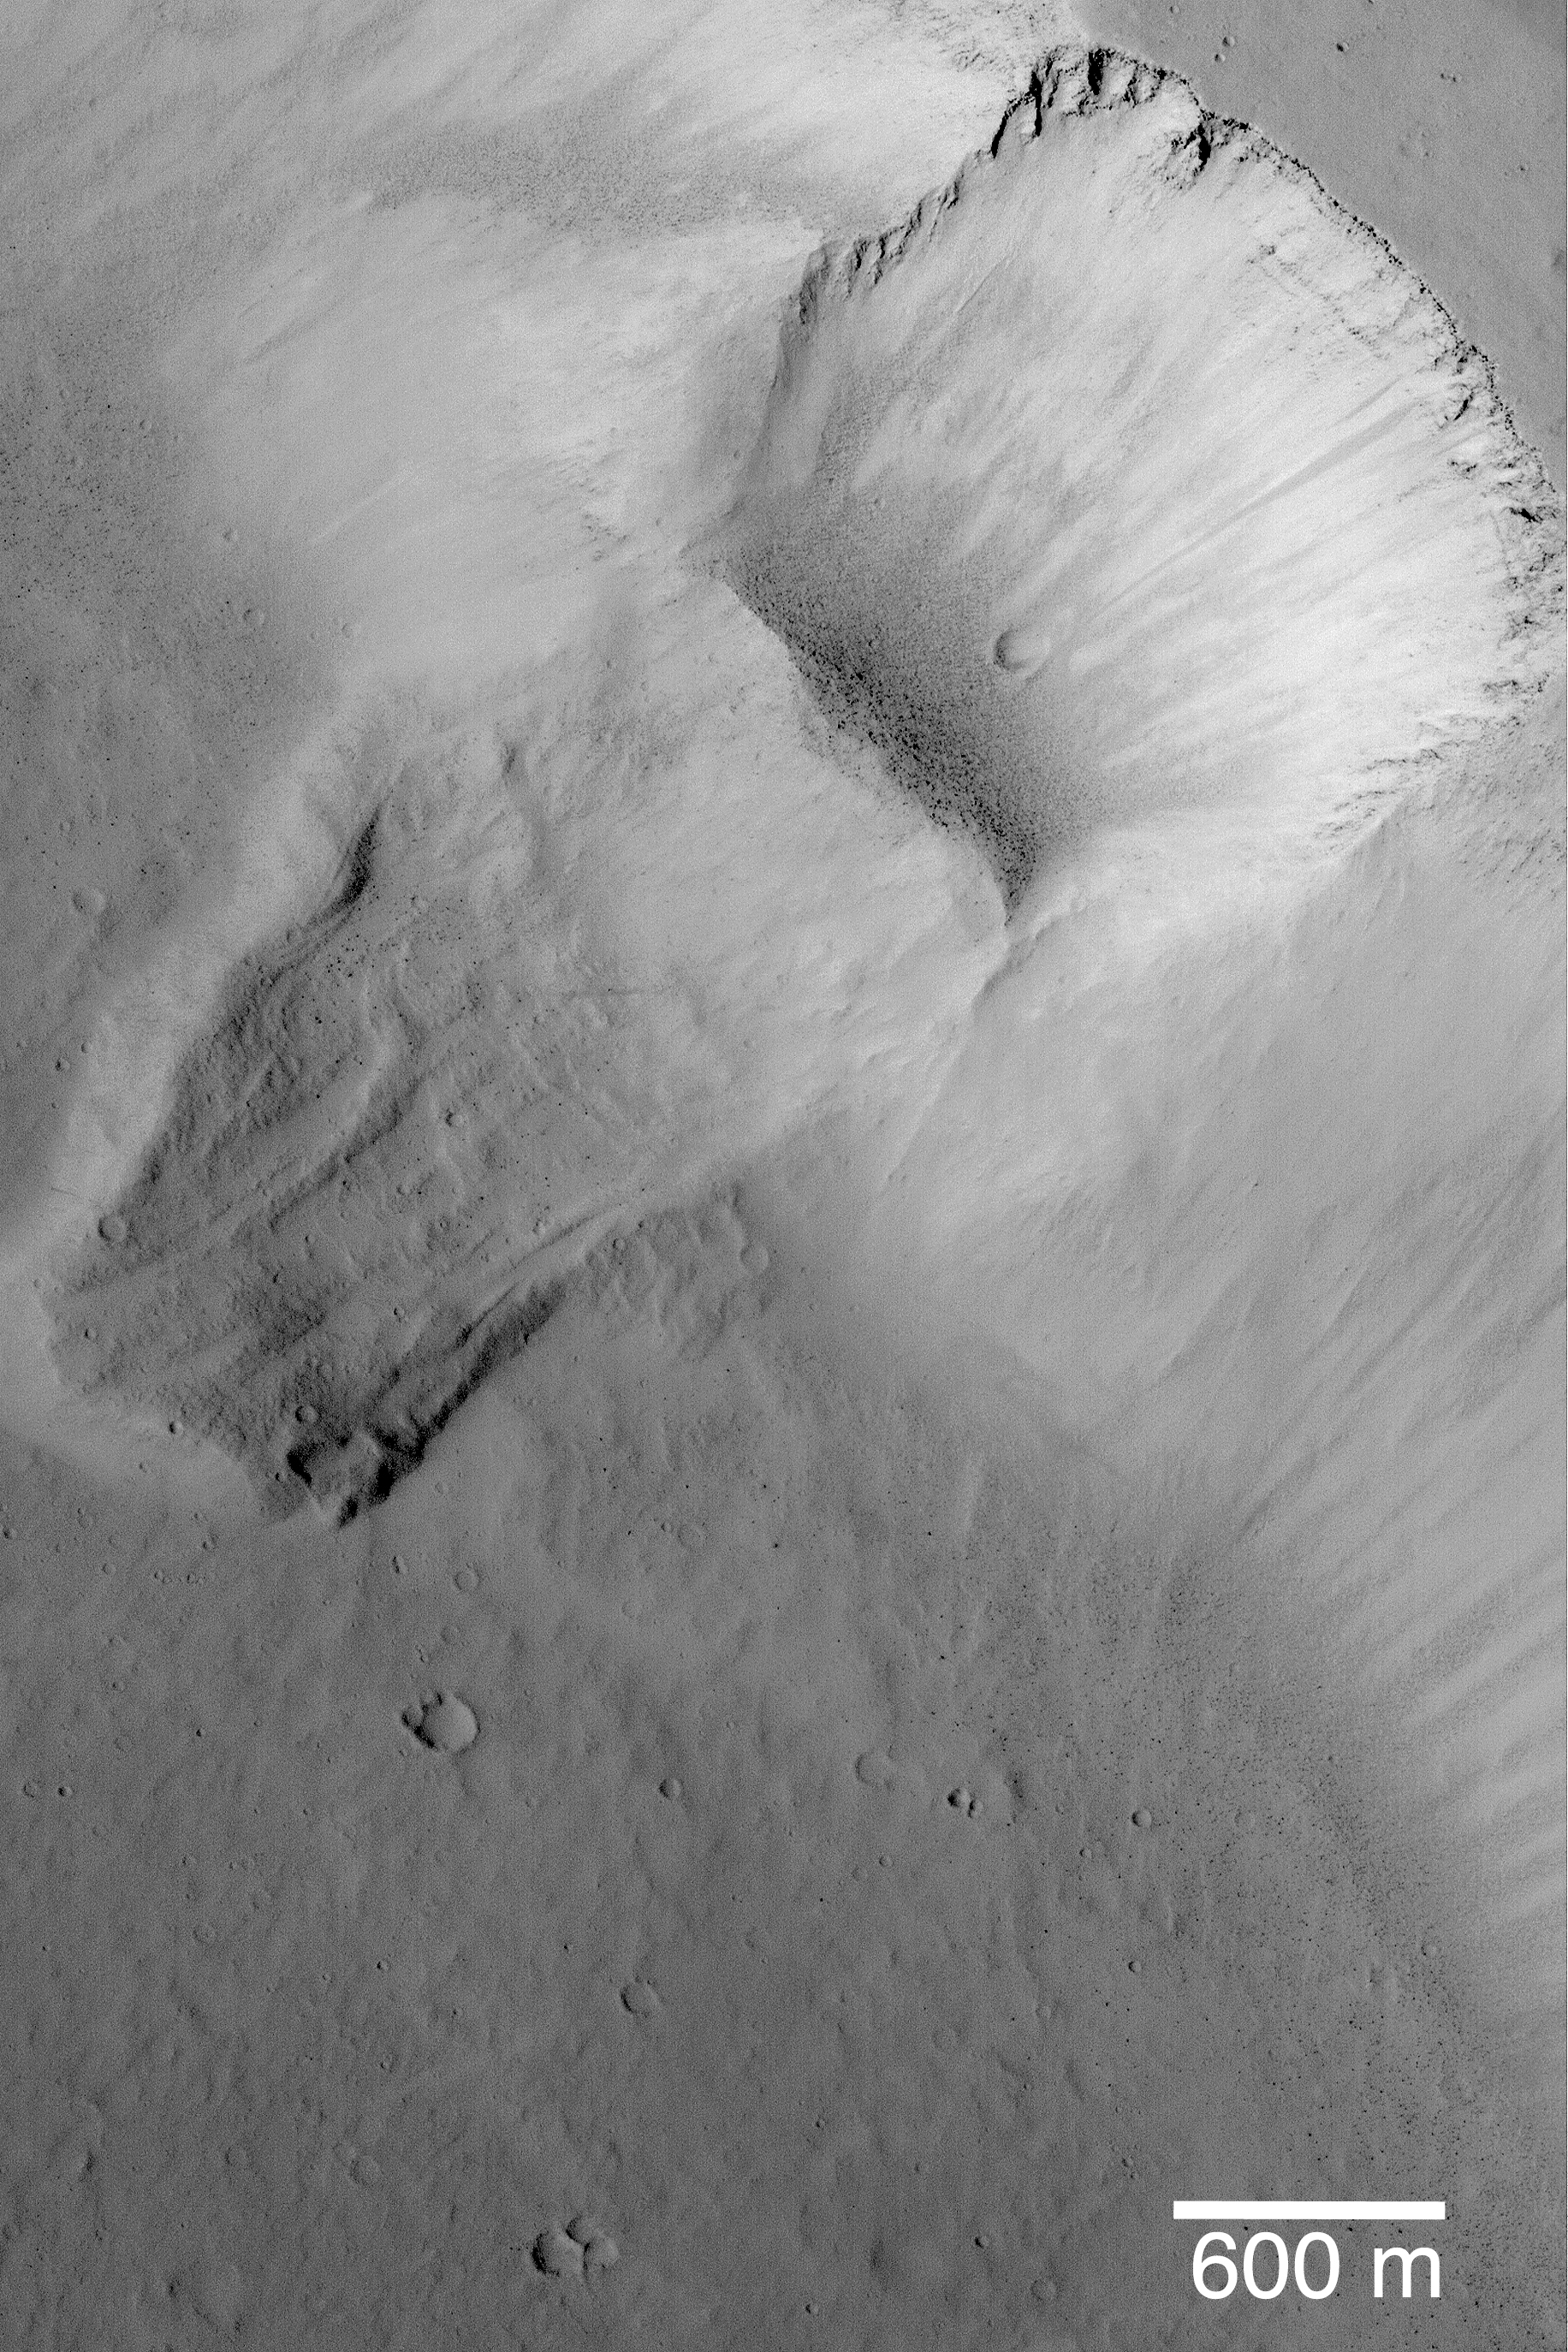

Landslide in Kasei Valles

The Mars Global Surveyor (MGS) Mars Orbiter Camera (MOC) continues in 2003 to return excellent, high resolution images of the red planet’s surface. This nearly 1.5 meters (5 ft.) per pixel view of a landslide on a 200 meter-high (219 yards-high) slope in Kasei Valles was specifically targeted for scientific investigation by rotating the MGS spacecraft about 7.8° off-nadir in January 2003. The scar left by the landslide reveals layers in the bedrock at the top the slope and shows a plethora of dark-toned, house-sized boulders that rolled down the slope and collected at the base of the landslide scar. A few meteor impact craters have formed on the landslide deposit and within the scar, indicating that this landslide occurred a very long time ago. Sunlight illuminates this scene from the left/lower left; the landslide is located near 28.3°N, 71.9°W.

Credit: NASA/JPL/Malin Space Science Systems